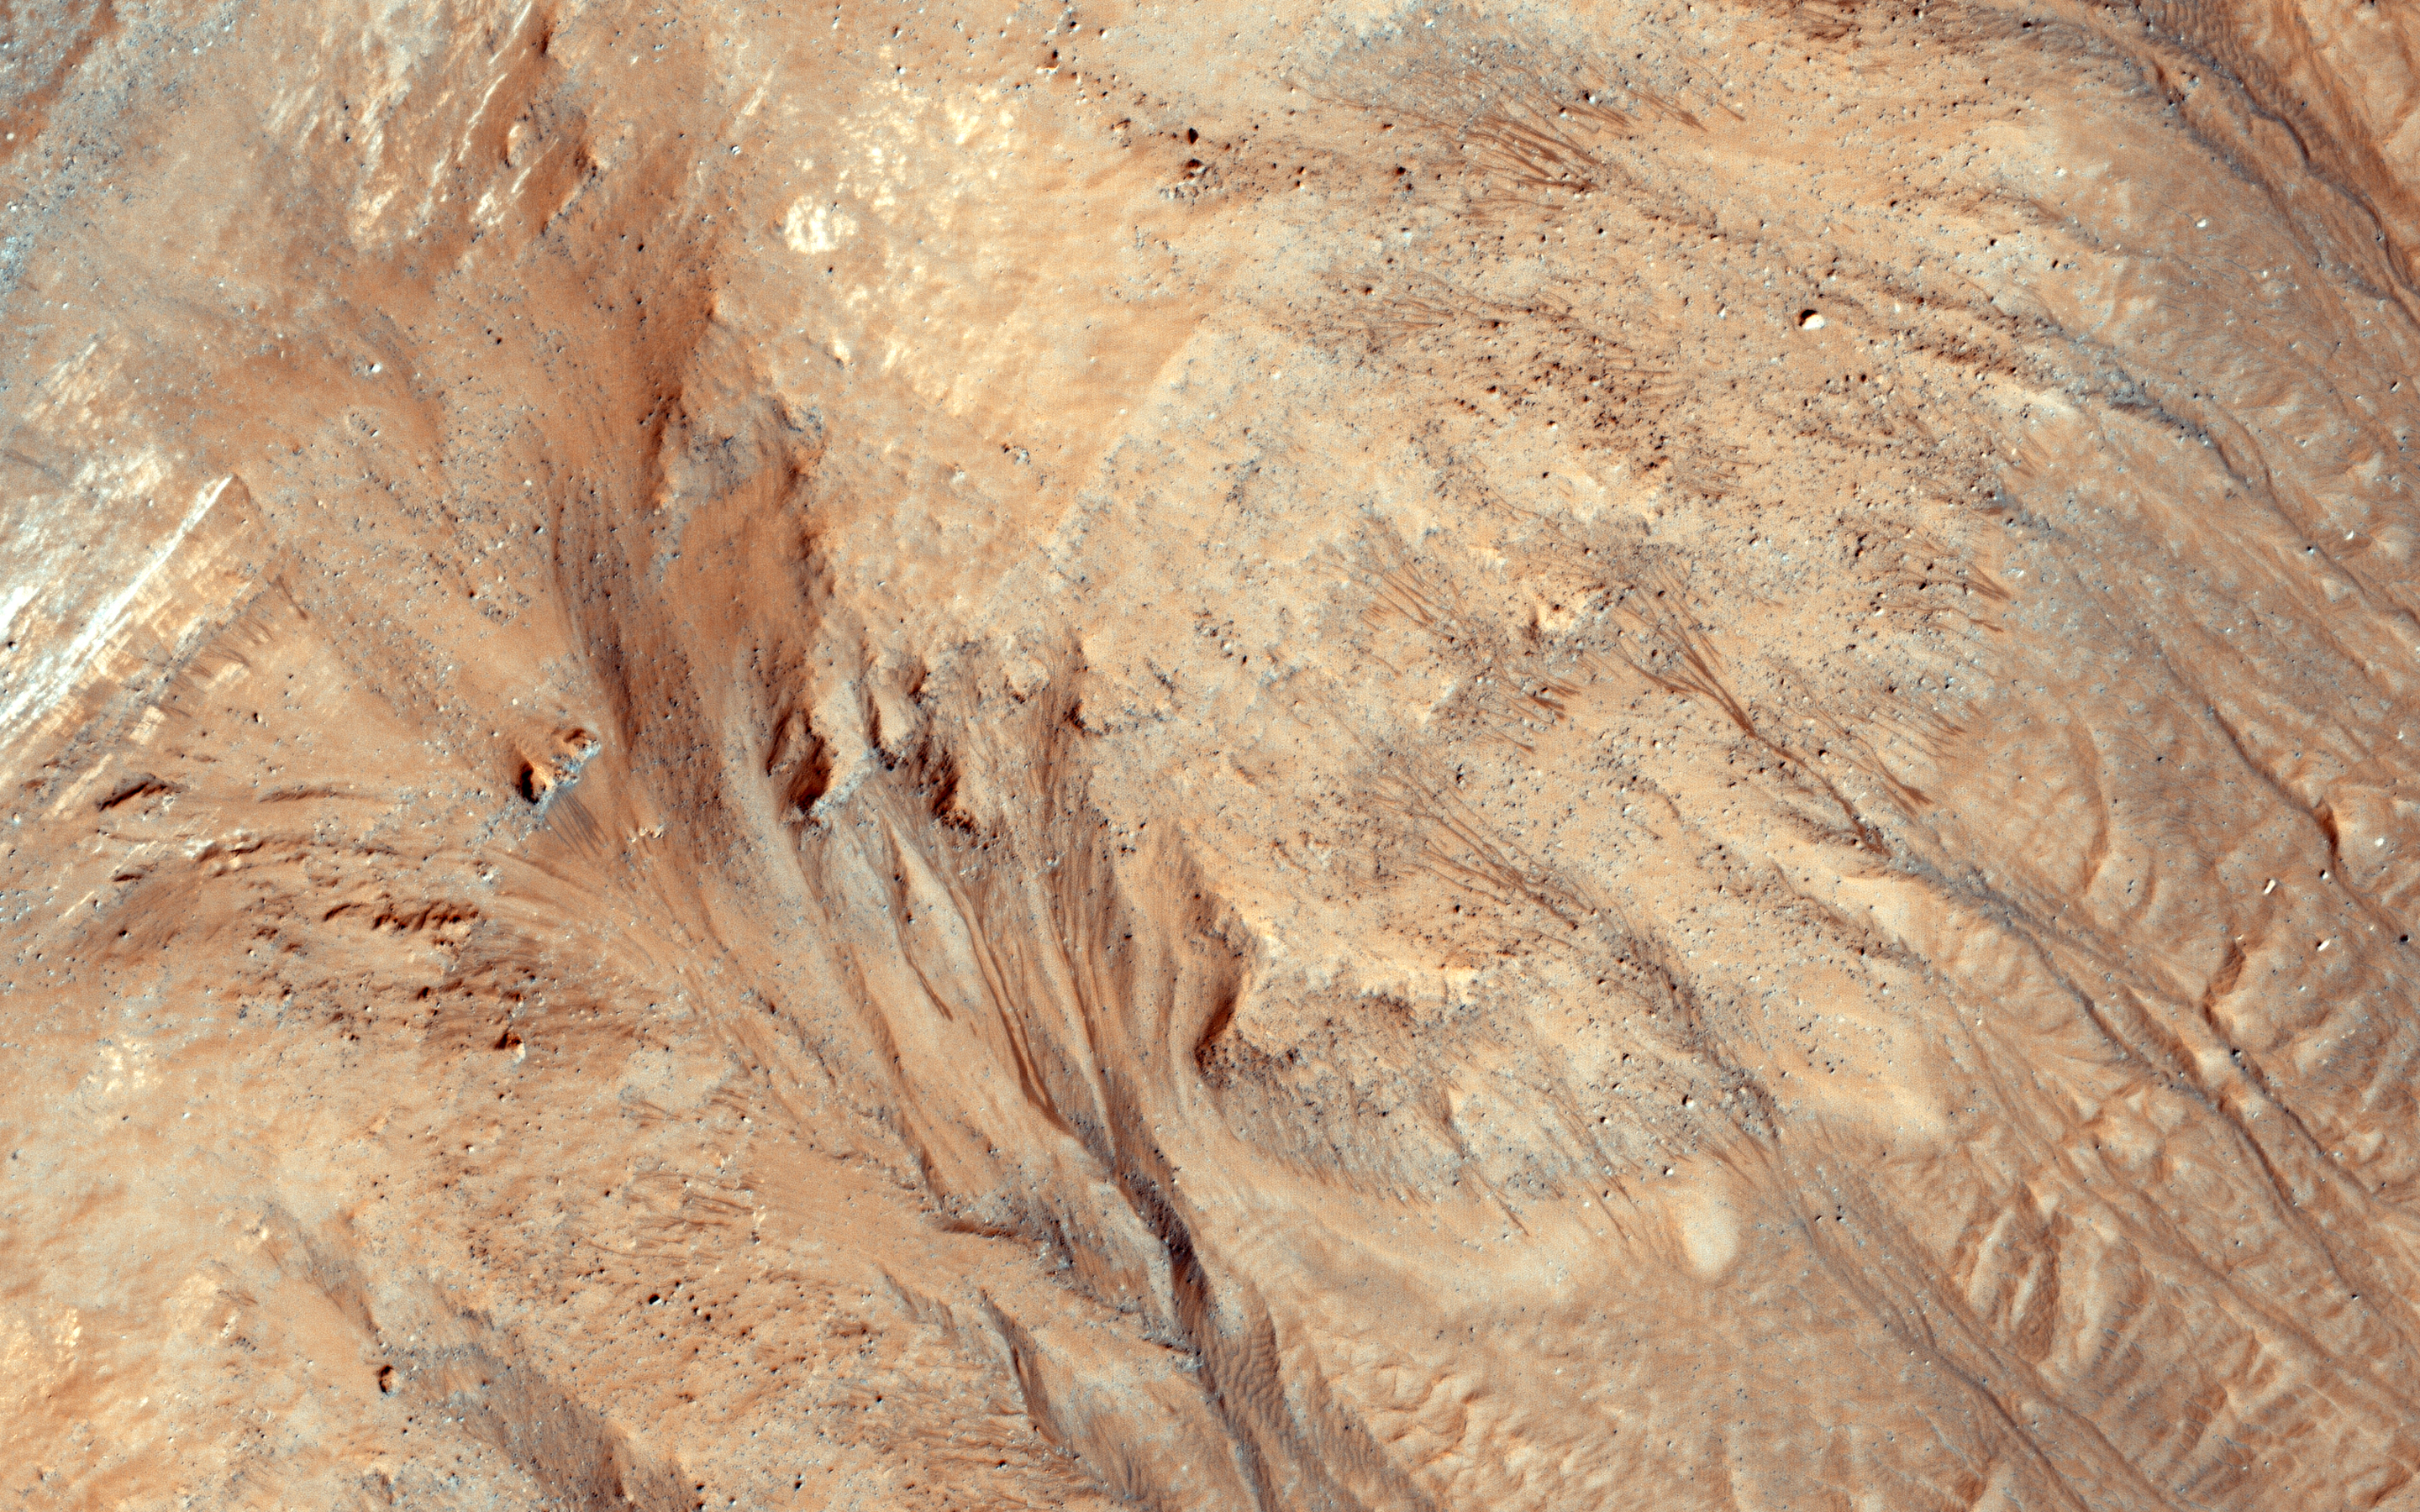

Warm-Season Flows in Cold-Season Ravines

Ravines (or very large gullies) are actively forming on Mars during the coldest times of year, when carbon dioxide frost aids mass wasting.

However, some of these ravines also show activity in the warmest time of year, in the form of recurring slope lineae (RSL); dark, narrow flows in some alcoves that flow part way down the channels. Few topographic changes have been seen in association with RSL, and they appear to be seeps of water that seasonally extend down slopes, then fade when inactive, and recur each warm season. Could the RSL activity carve the ravines?

In some places the RSL extend to the ends of the fans and appear to match in scale, and perhaps gradually form the ravines. In other places, such as this image, the ravines are much larger than the RSL, so presently-observed RSL flow did not produce the larger landforms, but maybe the flow was greater in the past or maybe the RSL just follow the topography created by other processes.

The largest ravines are on pole-facing slopes in the middle latitudes, where RSL have never been seen to form, unless the ravine creates a small equator-facing slope.

The University of Arizona, Tucson, operates HiRISE, which was built by Ball Aerospace & Technologies Corp., Boulder, Colorado. NASA’s Jet Propulsion Laboratory, a division of the California Institute of Technology in Pasadena, manages the Mars Reconnaissance Orbiter Project and Mars Science Laboratory Project for NASA’s Science Mission Directorate, Washington.

Credit: NASA/JPL-Caltech/Univ. of Arizona